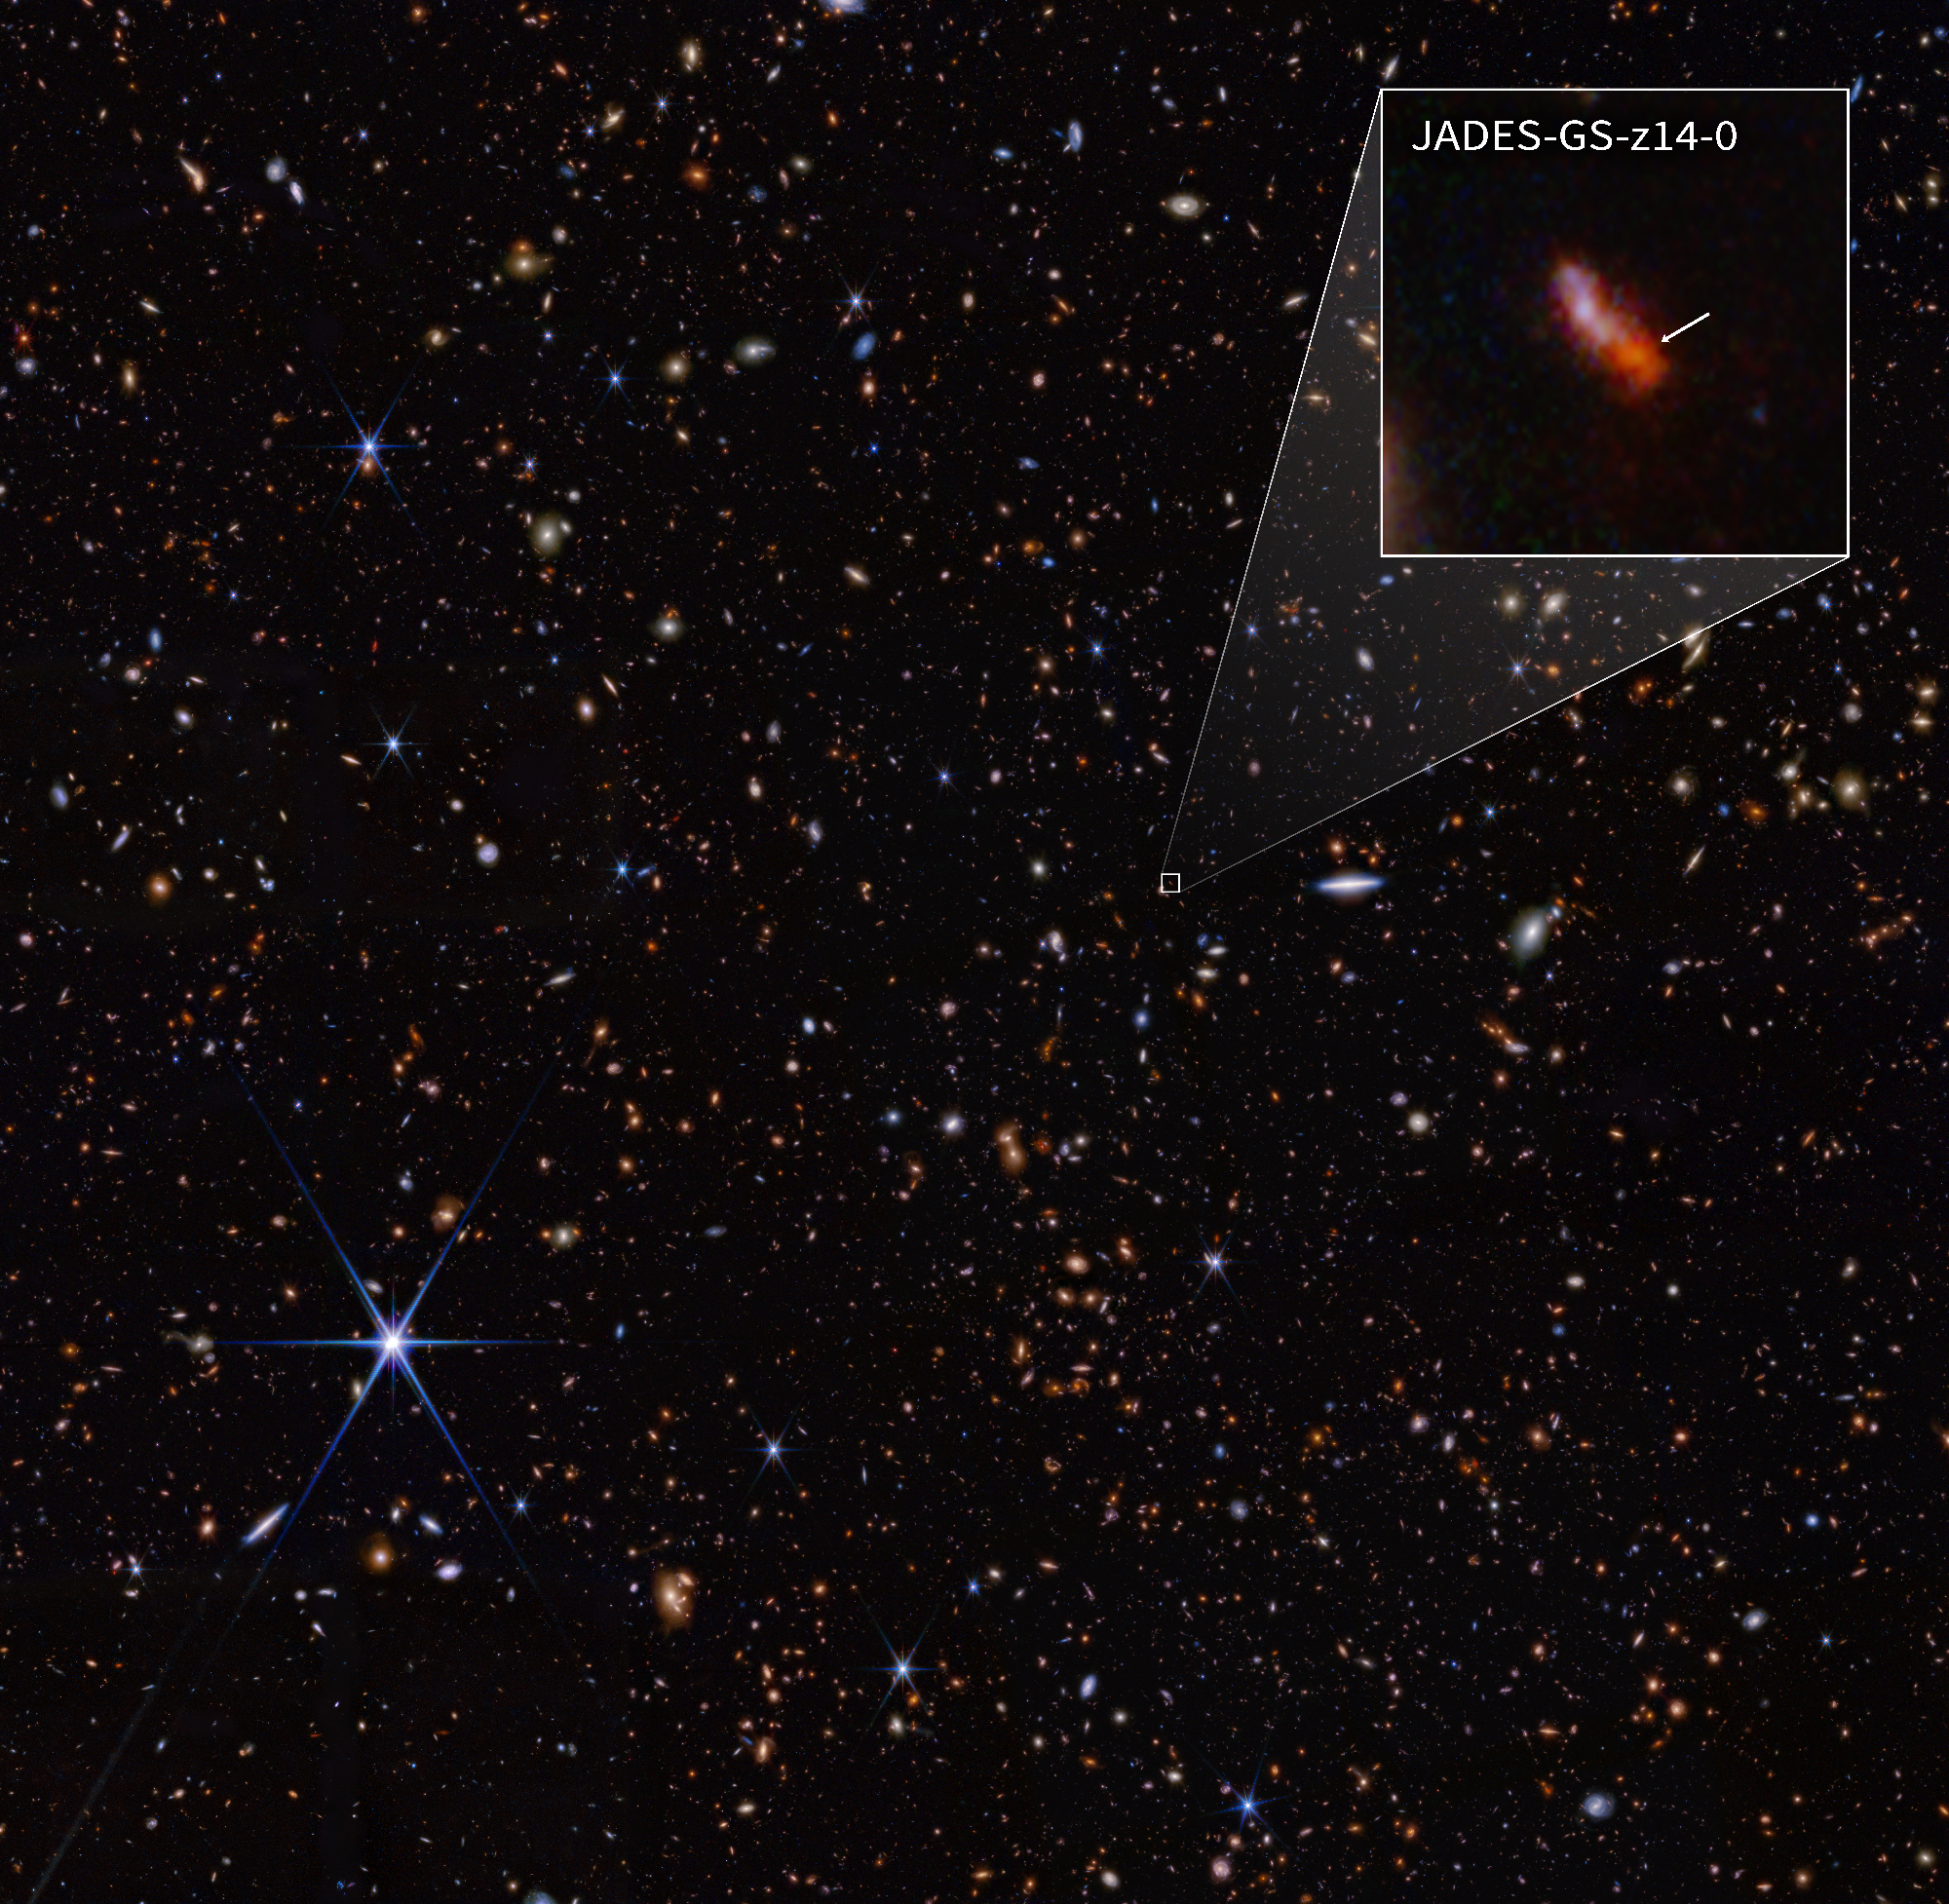

JADES-GS-z14-0 Pullout (NIRCam)

This infrared image from NASA’s James Webb Space Telescope (also called Webb or JWST) was taken by the NIRCam (Near-Infrared Camera) for the JWST Advanced Deep Extragalactic Survey, or JADES, program. The NIRCam data was used to determine which galaxies to study further with spectroscopic observations. One such galaxy, JADES-GS-z14-0 (shown in the pullout), was determined to be at a redshift of 14.32 (+0.08/-0.20), making it the current record-holder for the most distant known galaxy. This corresponds to a time less than 300 million years after the big bang.

In the background image, blue represents light at 0.9, 1.15, and 1.5 microns (filters F090W + F115W + F150W), green is 2.0 and 2.77 microns (F200W + F277W), and red is 3.56, 4.1, and 4.44 microns (F356W + F410M + F444W). The pullout image shows light at 0.9 and 1.15 microns (F090W + F115W) as blue, 1.5 and 2.0 microns (F150W + F200W) as green, and 2.77 microns (F277W) as red.

Read the story.

Credit: Image: NASA, ESA, CSA, STScI, Brant Robertson (UC Santa Cruz), Ben Johnson (CfA), Sandro Tacchella (Cambridge), Phill Cargile (CfA)